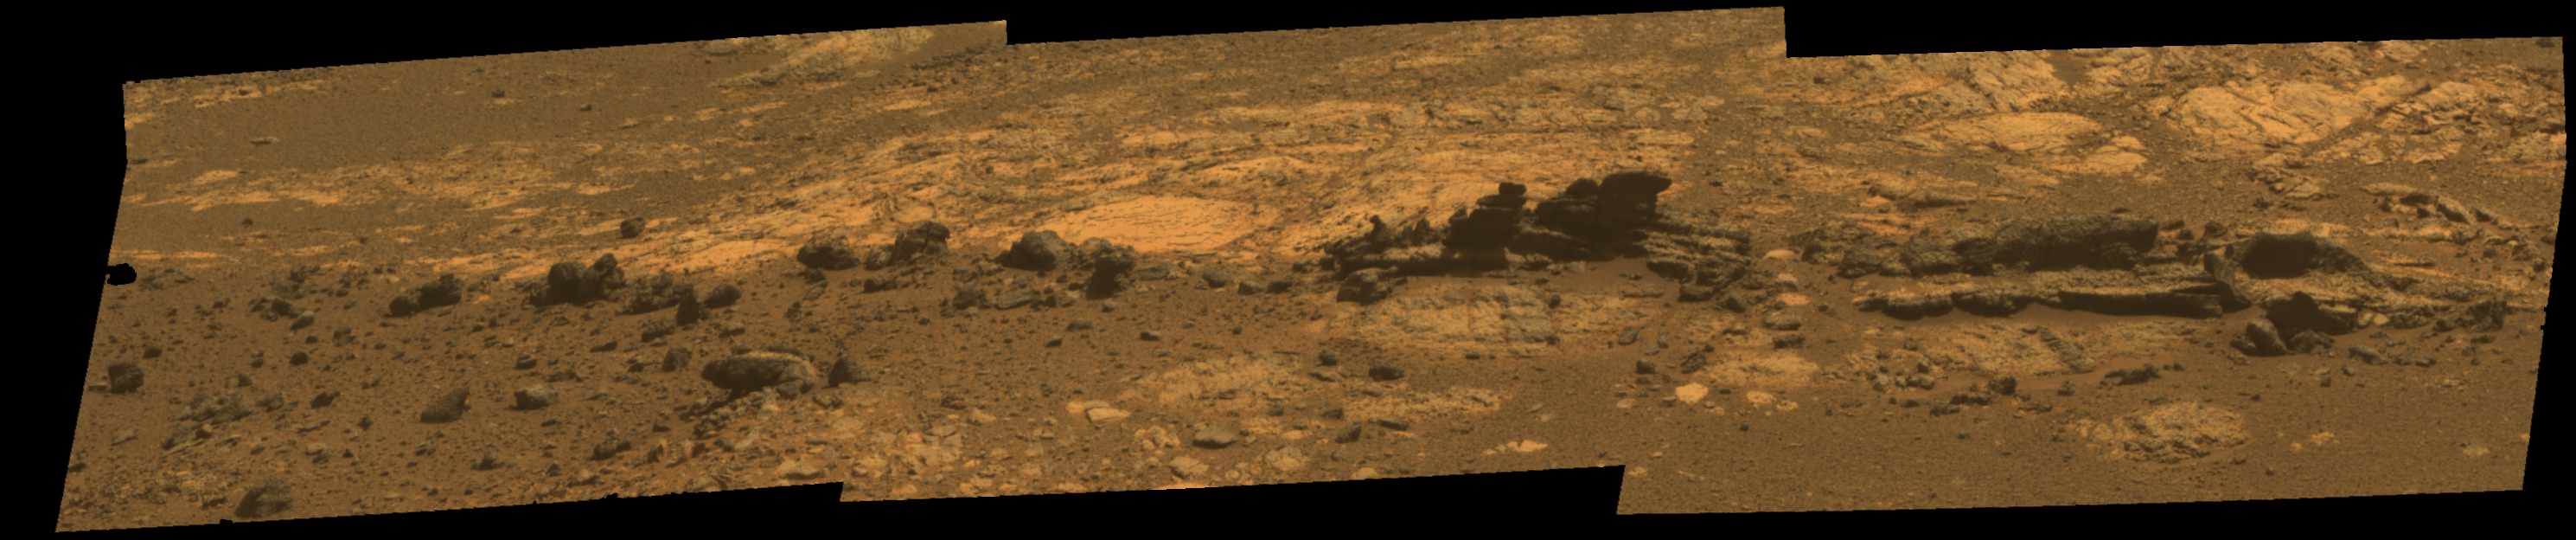

Opportunity Eyes Rock Fins on Cape York, Sol 3058

Rock fins up to about 1 foot (30 centimeters) tall dominate this scene from the panoramic camera (Pancam) on NASA’s Mars Exploration Rover Opportunity. The component images were taken during the 3,058th Martian day, or sol, of Opportunity’s work on Mars (Aug. 23, 2012). The view spans an area of terrain about 30 feet (9 meters) wide. This outcrop is within an area informally named “Matijevic Hill.”

Orbital investigation of the area has identified a possibility of clay minerals in this area of the Cape York segment of the western rim of Endeavour Crater.

The view combines exposures taken through Pancam filters centered on wavelengths of 753 nanometers (near infrared), 535 nanometers (green) and 432 nanometers (violet). It is presented in approximate true color, the camera team’s best estimate of what the scene would look like if humans were there and able to see it with their own eyes.

Credit: NASA/JPL-Caltech/Cornell Univ./Arizona State Univ.